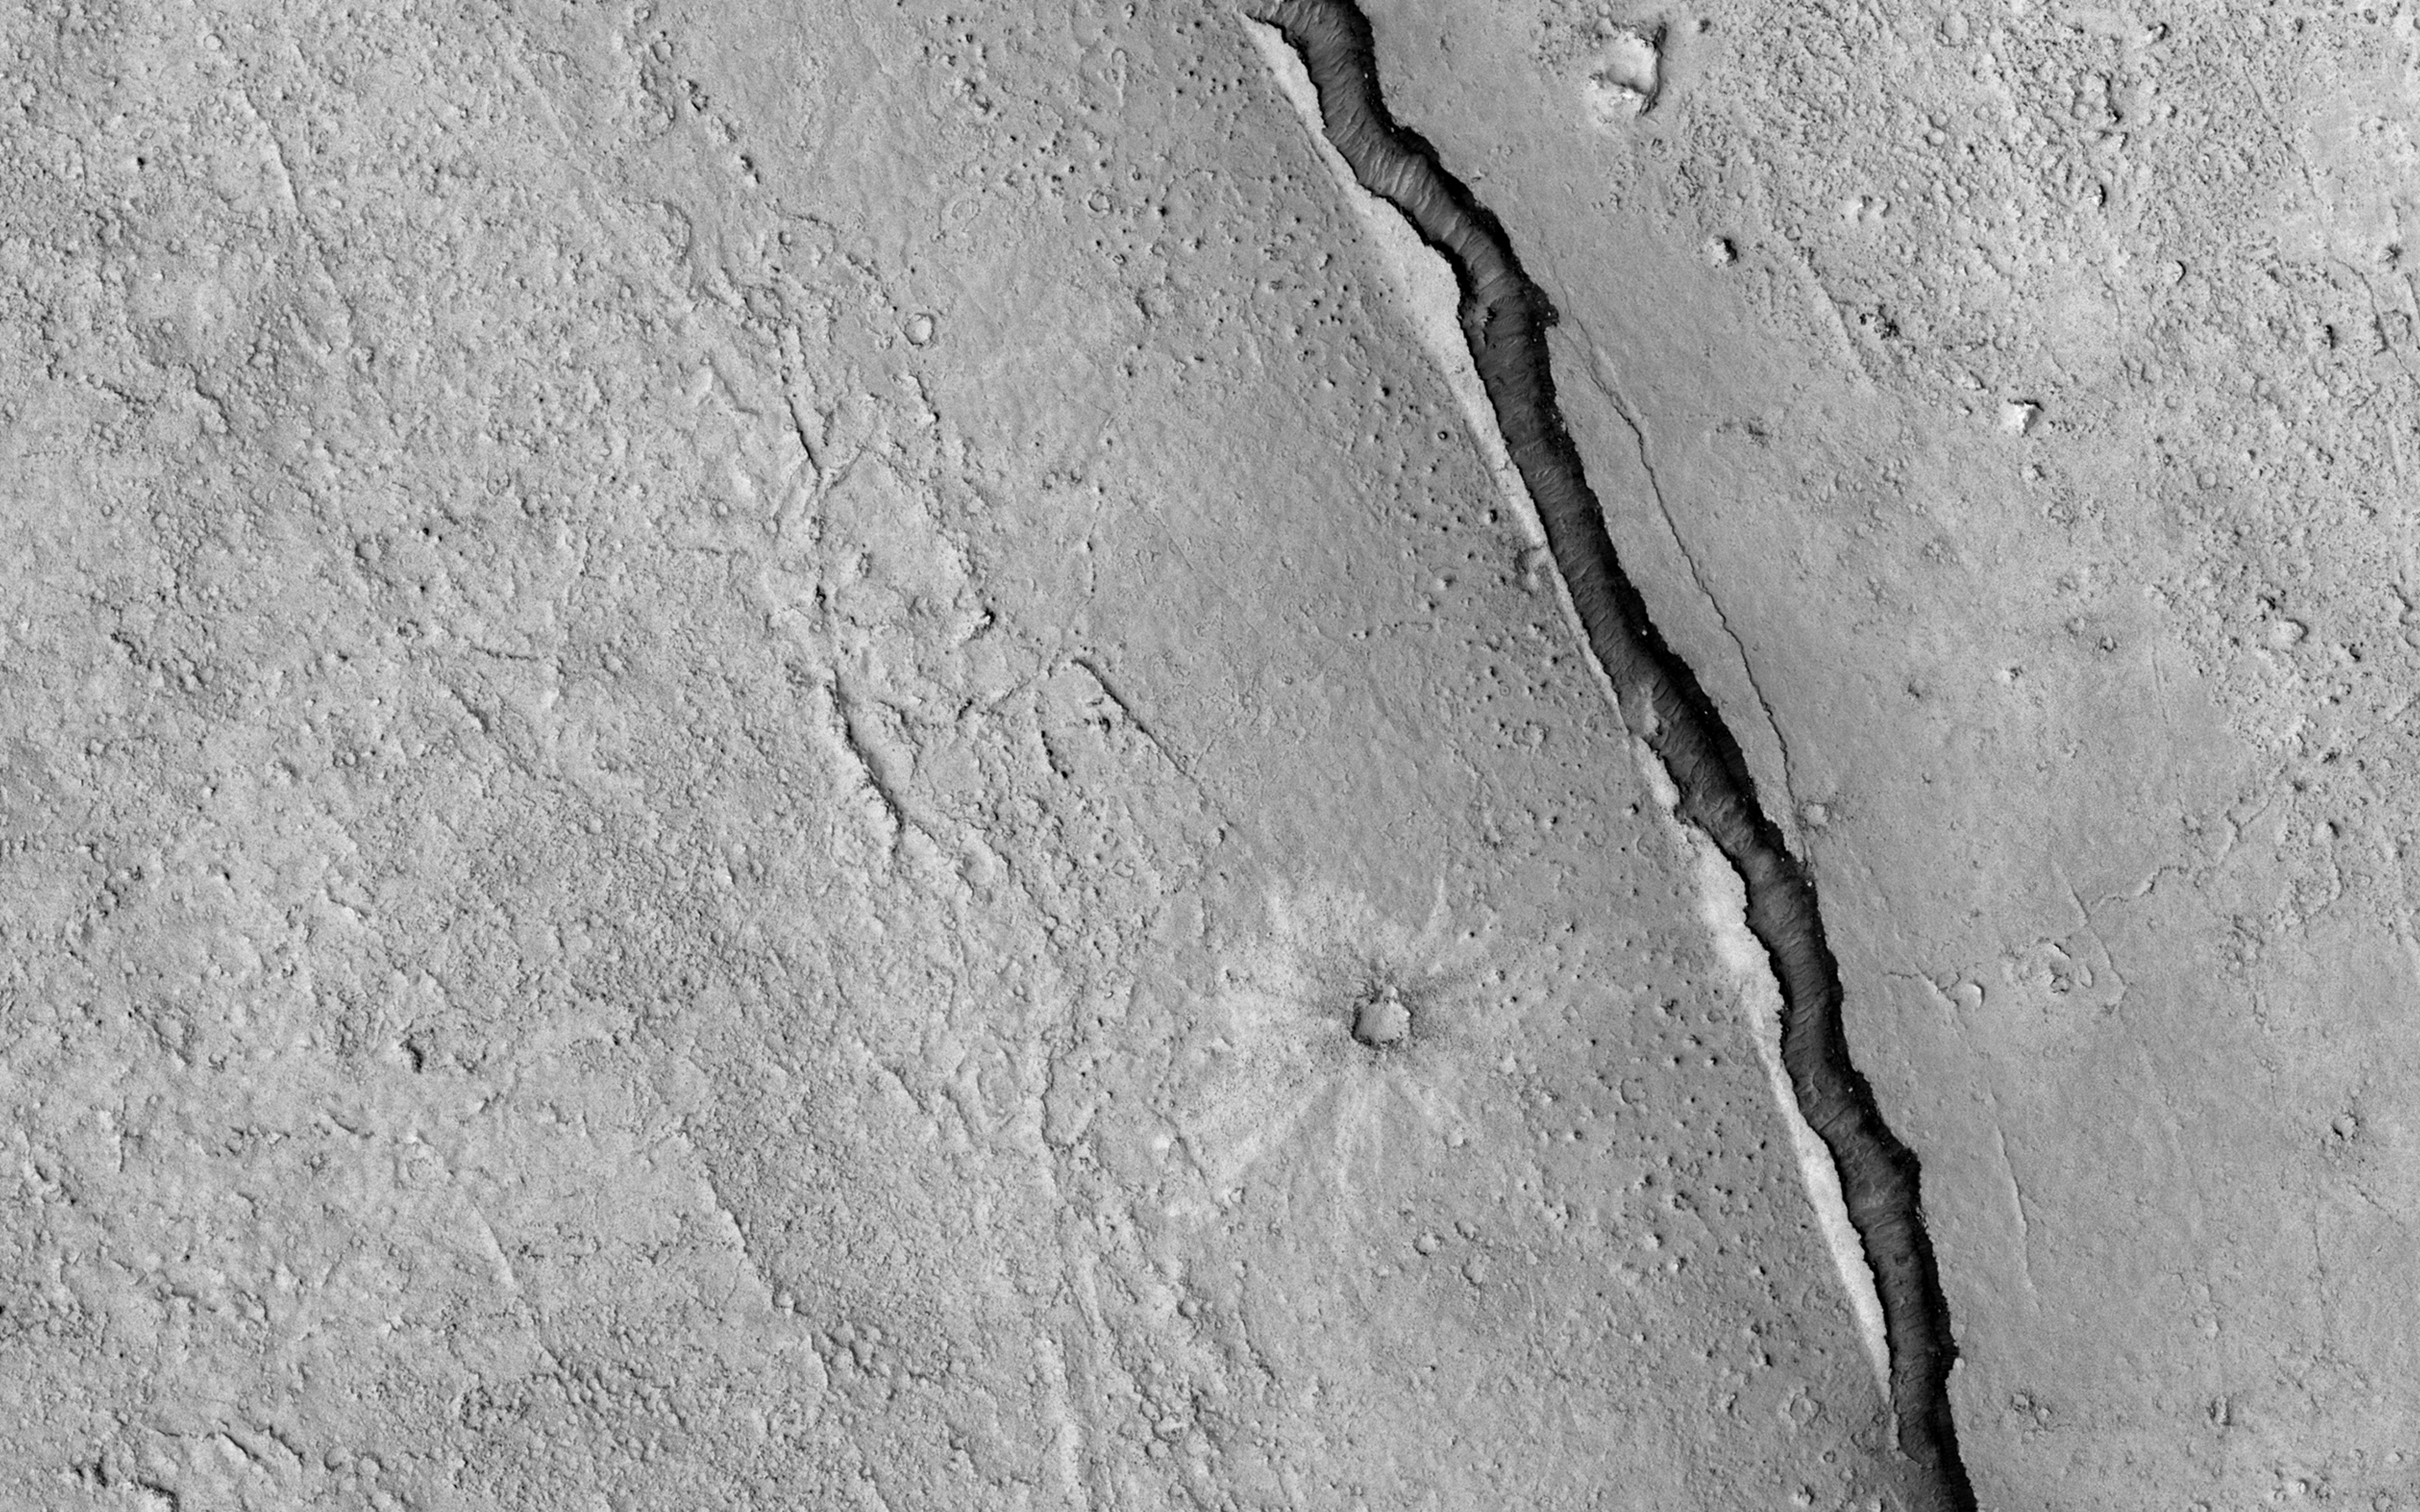

It Shrinks! It Cracks!

Given enough time, impact craters on Mars tend to fill up with different materials. For instance, some craters on Mars had lakes inside them in the past. When these lakes dried out, they left behind traces of their past existence, such as sedimentary deposits (materials that were carried along with the running water into the lake inside the crater and then settled down). Some craters, especially in high latitudes, contain ice deposits that filled the crater when an earlier ice age allowed ice to extend into the crater’s latitude.

Here, NASA’s Mars Reconnaissance Orbiter spies a crater that lies close to Elysium, a major volcanic system on Mars. The whole region surrounding the crater was at some point covered by lava from the volcano creating vast lava plains, and in the process, flooding impact craters in their way.

When the lava eventually cooled down, it solidified and began to shrink in size. This shrinking led to formation of cracks on the surface of the lava that grew in a circular pattern matching the shape of the crater it was filling.

Scientists can study these fractures and estimate how much it shrank in volume to better understand the properties of the lava (such as its temperature) during the time it filled the crater.

The map is projected here at a scale of 50 centimeters (19.7 inches) per pixel. [The original image scale is 55.3 centimeters (21.8 inches) per pixel (with 2 x 2 binning); objects on the order of 166 centimeters (65.4 inches) across are resolved.] North is up

The University of Arizona, Tucson, operates HiRISE, which was built by Ball Aerospace & Technologies Corp., Boulder, Colo. NASA’s Jet Propulsion Laboratory, a division of Caltech in Pasadena, California, manages the Mars Reconnaissance Orbiter Project for NASA’s Science Mission Directorate, Washington.

Credit: NASA/JPL-Caltech/Univ. of Arizona